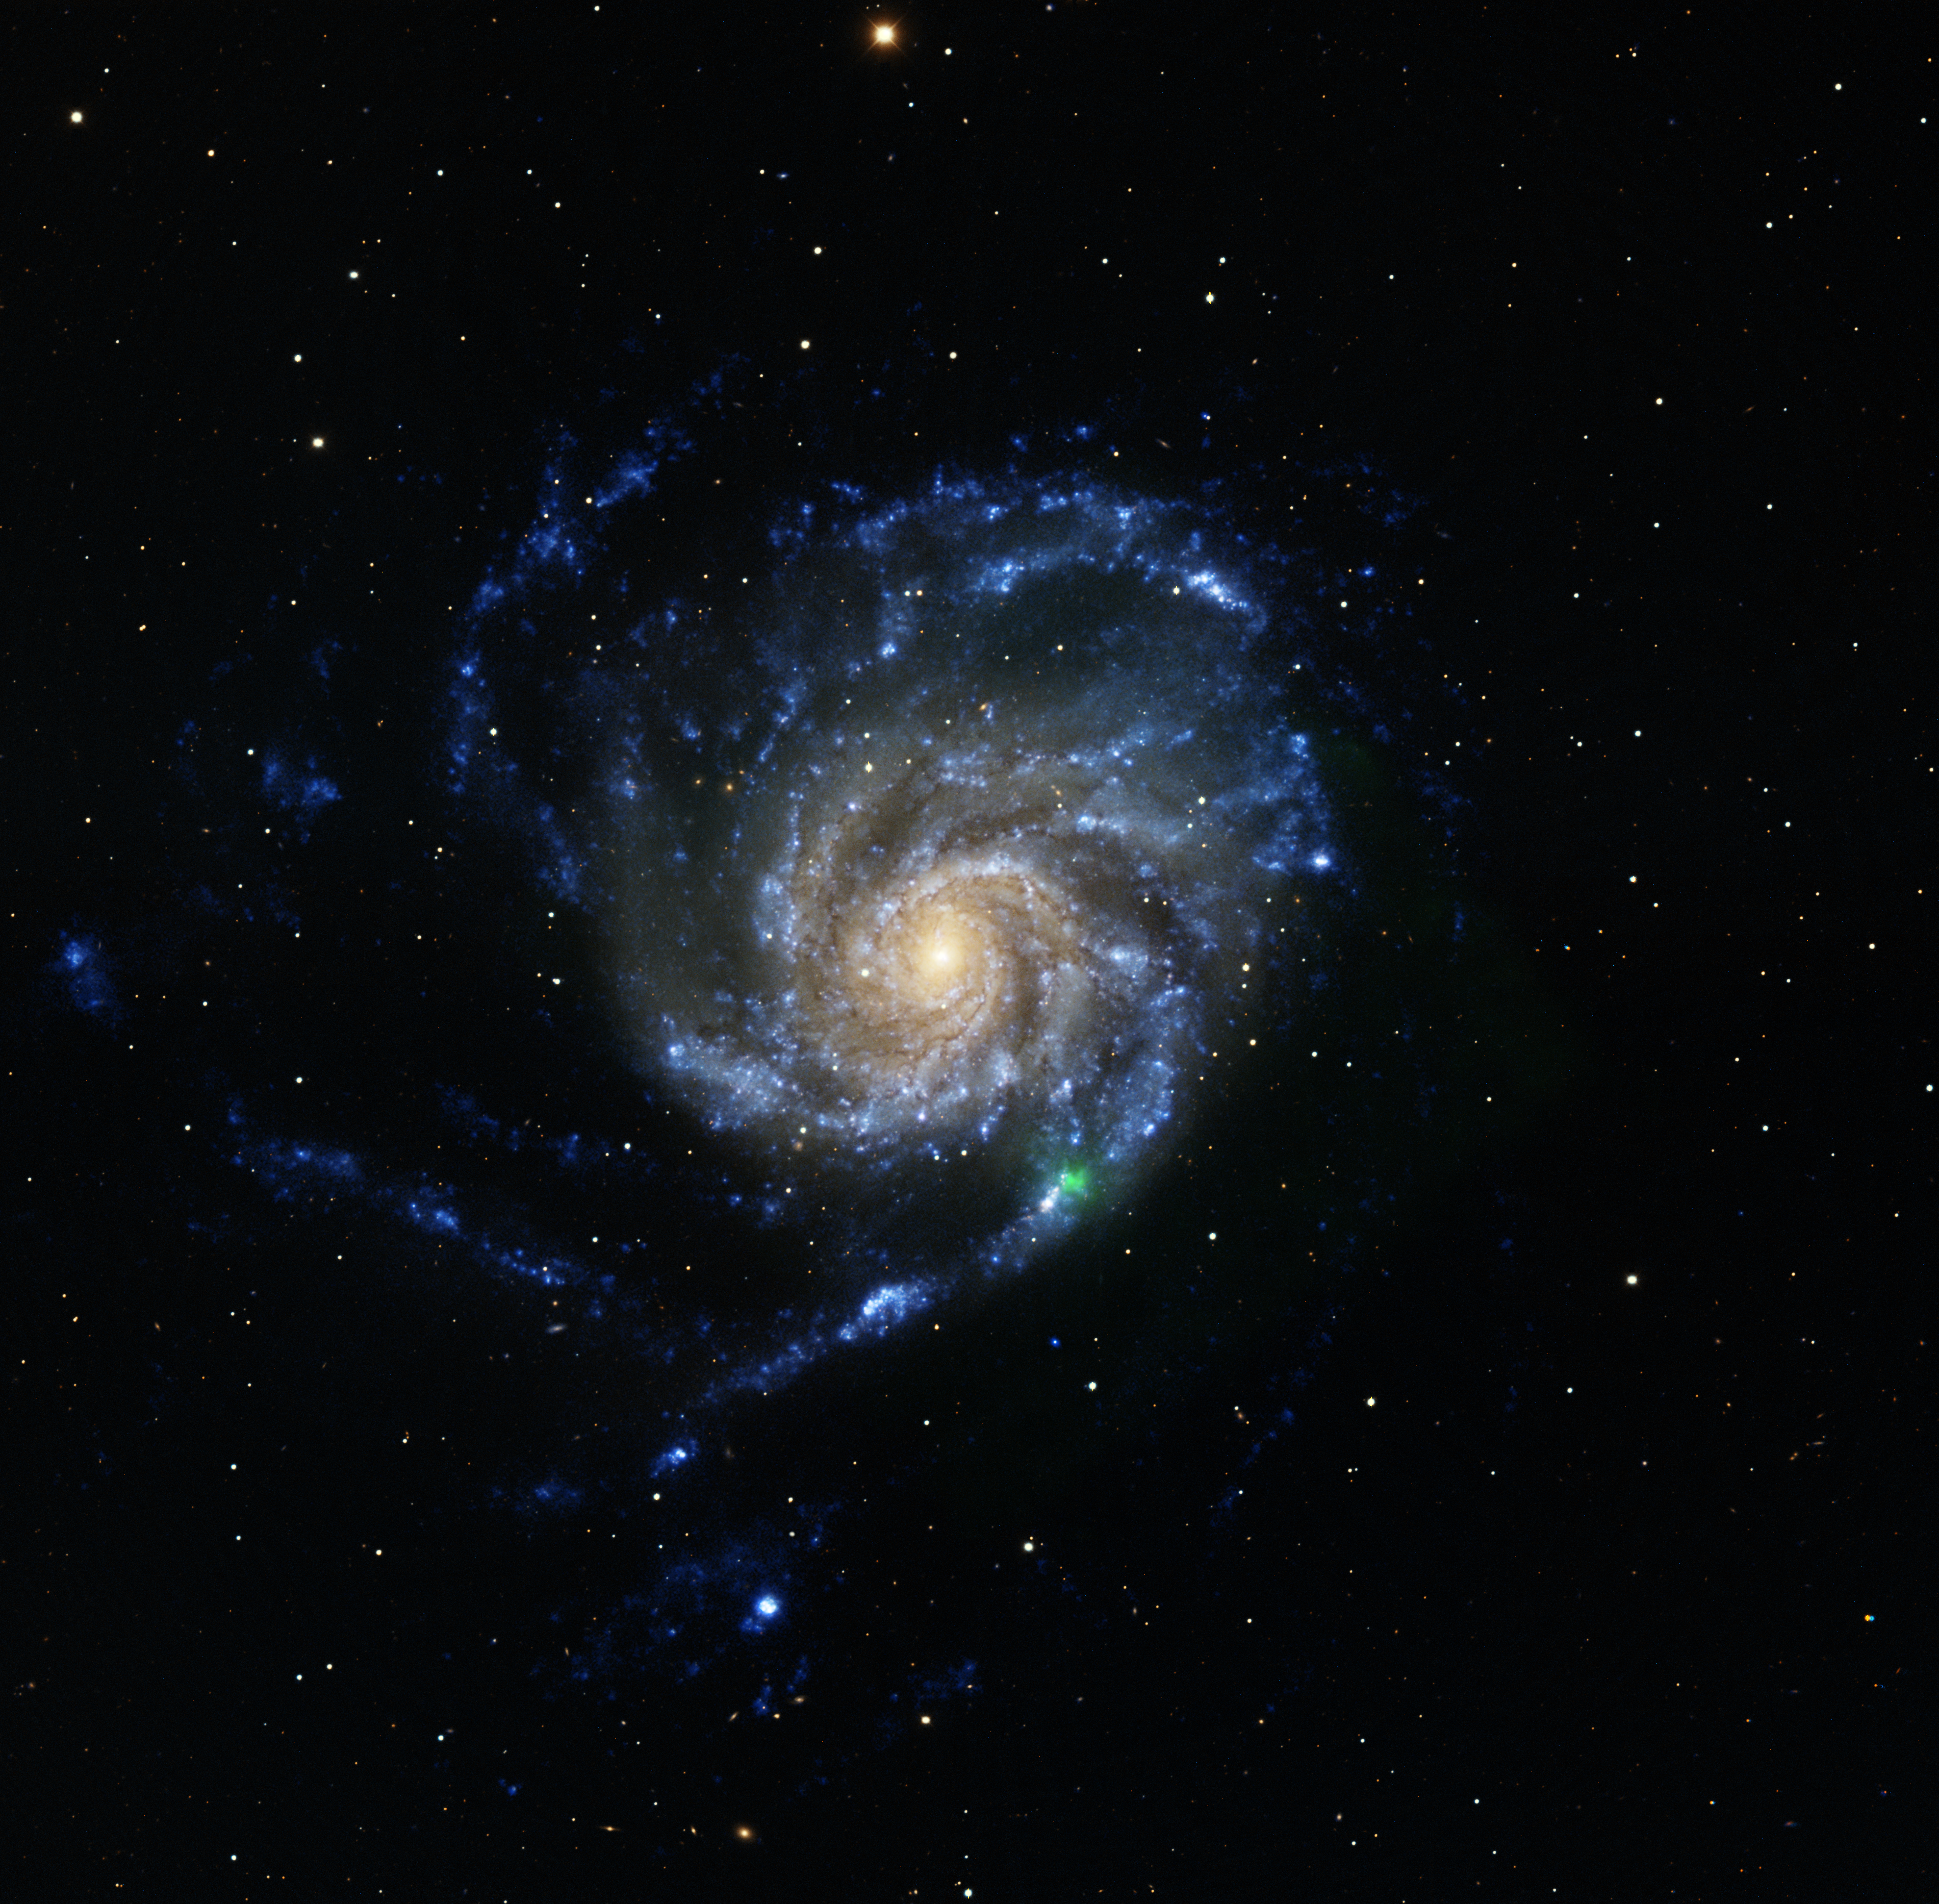

M101 Mosaic

Only four days after the explosion, NuSTAR observed the nearby core-collapse supernova SN2023ixf in M101, also known as the Pinwheel Galaxy. The NuSTAR X-ray data (green) shows the X-ray detection over of the supernova. The X-ray data are overlaid on an archival optical image (NOIRLab/KPNO, yellows and reds) that has been combined with a far-UV image from GALEX (blue).

Image processing: R. Hurt (Caltech-IPAC)

Credit: NASA/JPL-Caltech/NOIRLab/NSF/AURA/B. Grefenstette (Caltech)